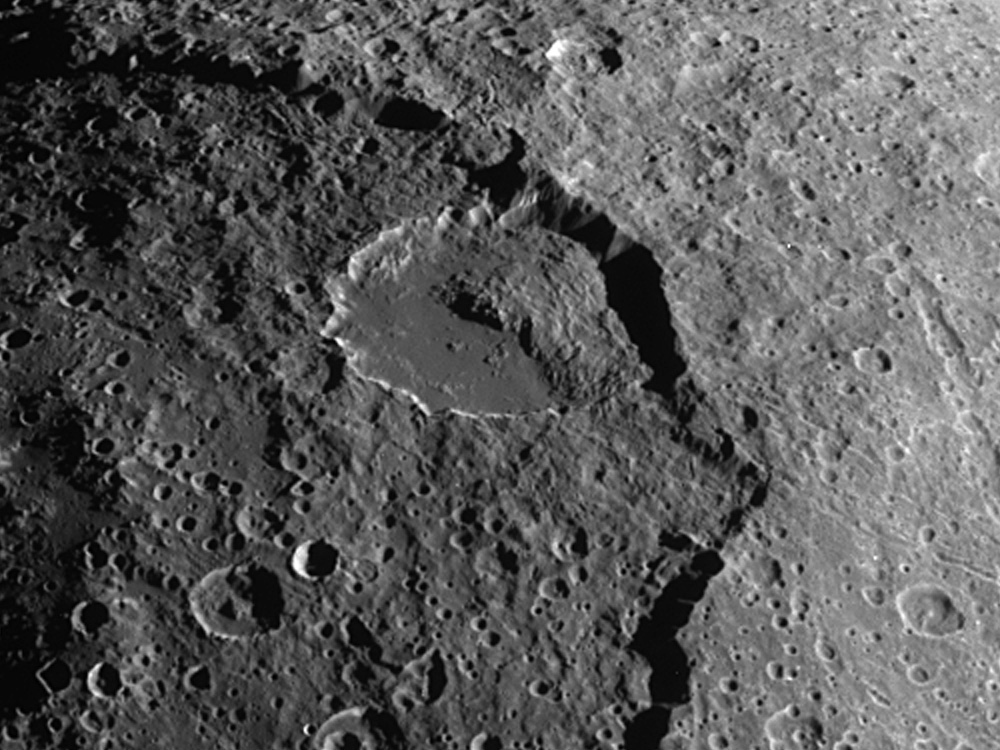

Giant Landslide on Iapetus

A spectacular landslide within the low-brightness region of Iapetus’s surface known as Cassini Regio is visible in this image from Cassini. Iapetus is one of the moons of Saturn.

The landslide material appears to have collapsed from a scarp 15 kilometers high (9 miles) that forms the rim of an ancient 600 kilometer (375 mile) impact basin. Unconsolidated rubble from the landslide extends halfway across a conspicuous, 120-kilometer diameter (75-mile) flat-floored impact crater that lies just inside the basin scarp.

Landslides are common geological phenomena on many planetary bodies, including Earth and Mars. The appearance of this landslide on an icy satellite with low-brightness cratered terrain is reminiscent of landslide features that were observed during NASA’s Galileo mission on the Jovian satellite Callisto. The fact that the Iapetus landslide traveled many kilometers from the basin scarp could indicate that the surface material is very fine-grained, and perhaps was fluffed by mechanical forces that allowed the landslide debris to flow extended distances.

In this view, north is to the left of the picture and solar illumination is from the bottom of the frame. The image was obtained in visible light with the Cassini spacecraft narrow angle camera on Dec. 31, 2004, at a distance of about 123,400 kilometers (76,677 miles) from Iapetus and at a Sun-Iapetus-spacecraft, or phase, angle of 78 degrees. Resolution achieved in the original image was 740 meters (2,428 feet) per pixel. The image has been contrast-enhanced and magnified by a factor of two to aid visibility.

The Cassini-Huygens mission is a cooperative project of NASA, the European Space Agency and the Italian Space Agency. The Jet Propulsion Laboratory, a division of the California Institute of Technology in Pasadena, manages the mission for NASA’s Science Mission Directorate, Washington, D.C. The Cassini orbiter and its two onboard cameras were designed, developed and assembled at JPL. The imaging team is based at the Space Science Institute, Boulder, Colo.

Credit: NASA/JPL/Space Science Institute